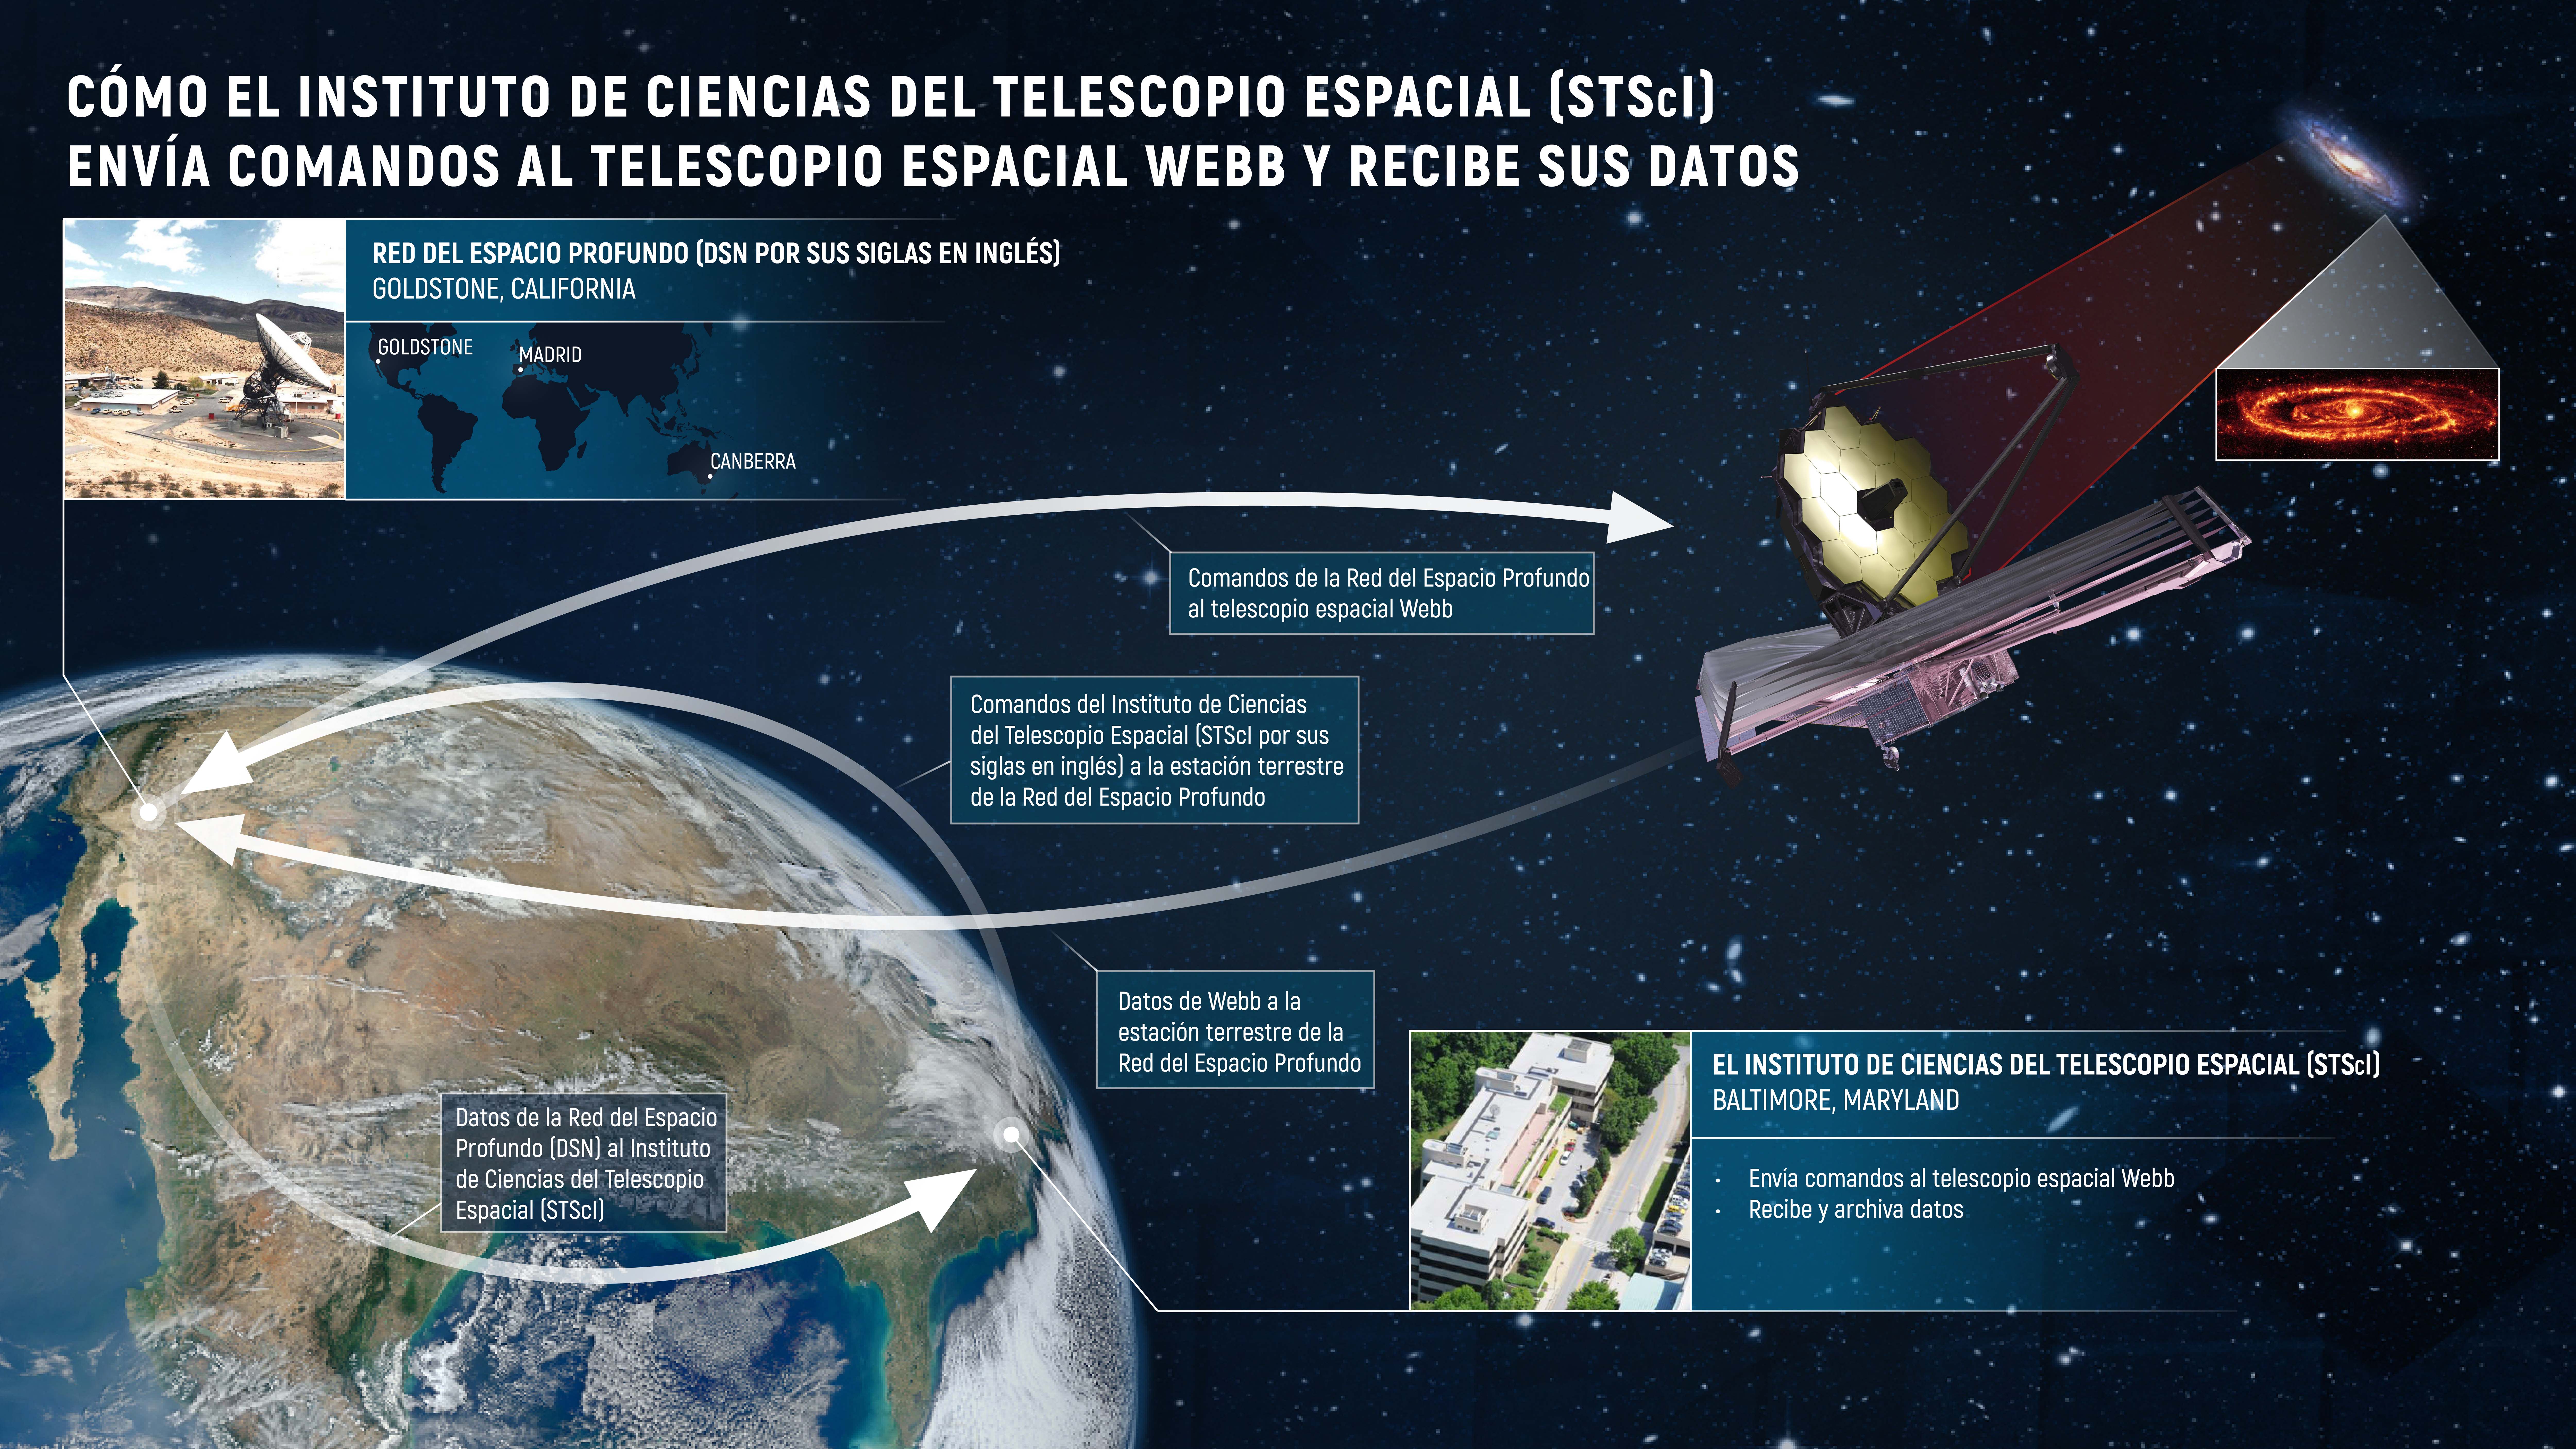

Cómo el Instituto de Ciencias del Telescopio Espacial (STScI por sus siglas en inglés) envía comandos al telescopio espacial Webb y recibe sus datos

El Instituto de Ciencias del Telescopio Espacial (STScI por sus siglas en inglés) en Baltimore, Maryland, juega un papel clave en la comunicación con el telescopio espacial James Webb de la NASA. El instituto (STScI) alberga el centro de operaciones de la misión Webb, desde donde se envían comandos y se controla el telescopio. Los comandos enviados desde STScI viajan hacia el telescopio espacial Webb a través de la Red del Espacio Profundo (DSN por sus siglas en inglés). La Red del Espacio Profundo es un conjunto de antenas de radio localizadas en Goldstone, California; Madrid, España, y Canberra, Australia. Los datos que el telescopio espacial Webb recopila luego son transmitidos a través de la Red del Espacio Profundo (DSN) al Instituto de Ciencias del Telescopio Espacial (STScI), en dónde se procesan, se distribuyen a la comunidad científica y se archivan.

Credit: Image: NASA, ESA, CSA, Elizabeth Wheatley (STScI)